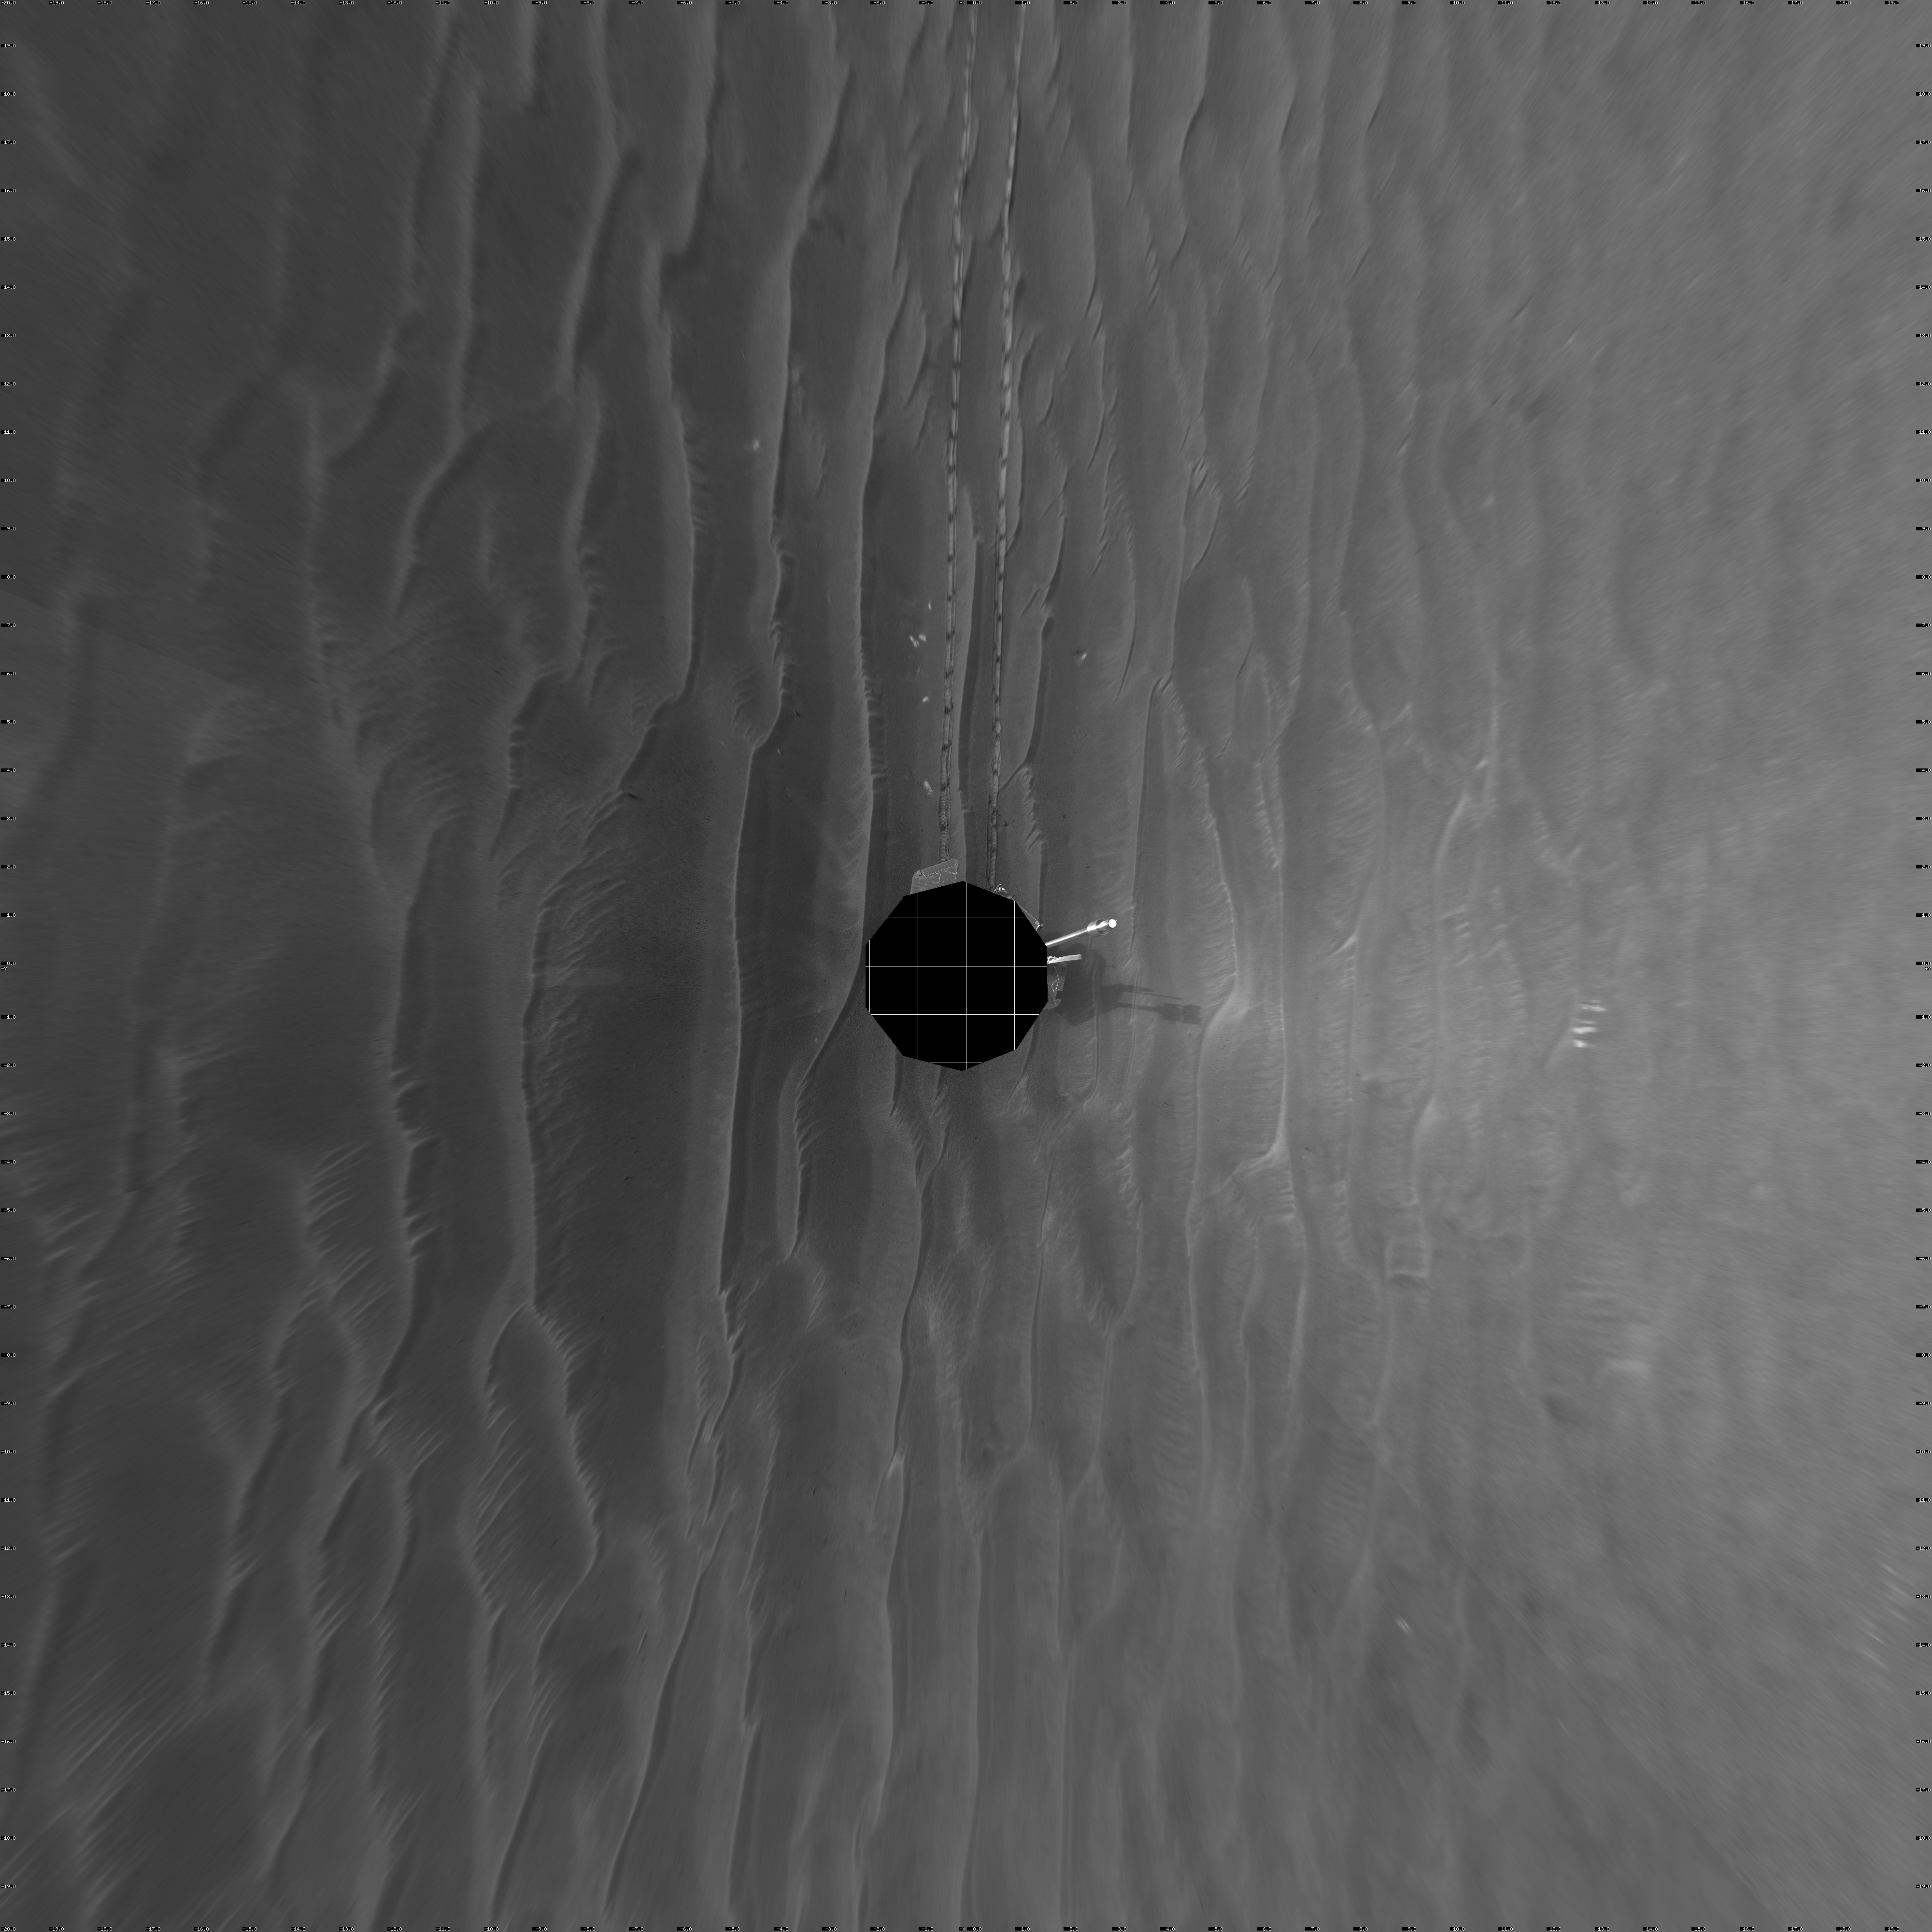

Record Drive Day, Opportunity Sol 383 (vertical)

NASA’s Mars Exploration Rover Opportunity set a one-day distance record for martian driving on the rover’s 383rd martian day, or sol, which began on Feb. 19, 2005. Opportunity rolled 177.5 meters (582 feet) across the plain of Meridiani on that sol. It used its navigation camera after the drive to take the images that are combined into this mosaic view. The view is presented here in a vertical projection with geometric seam correction.

Credit: NASA/JPL